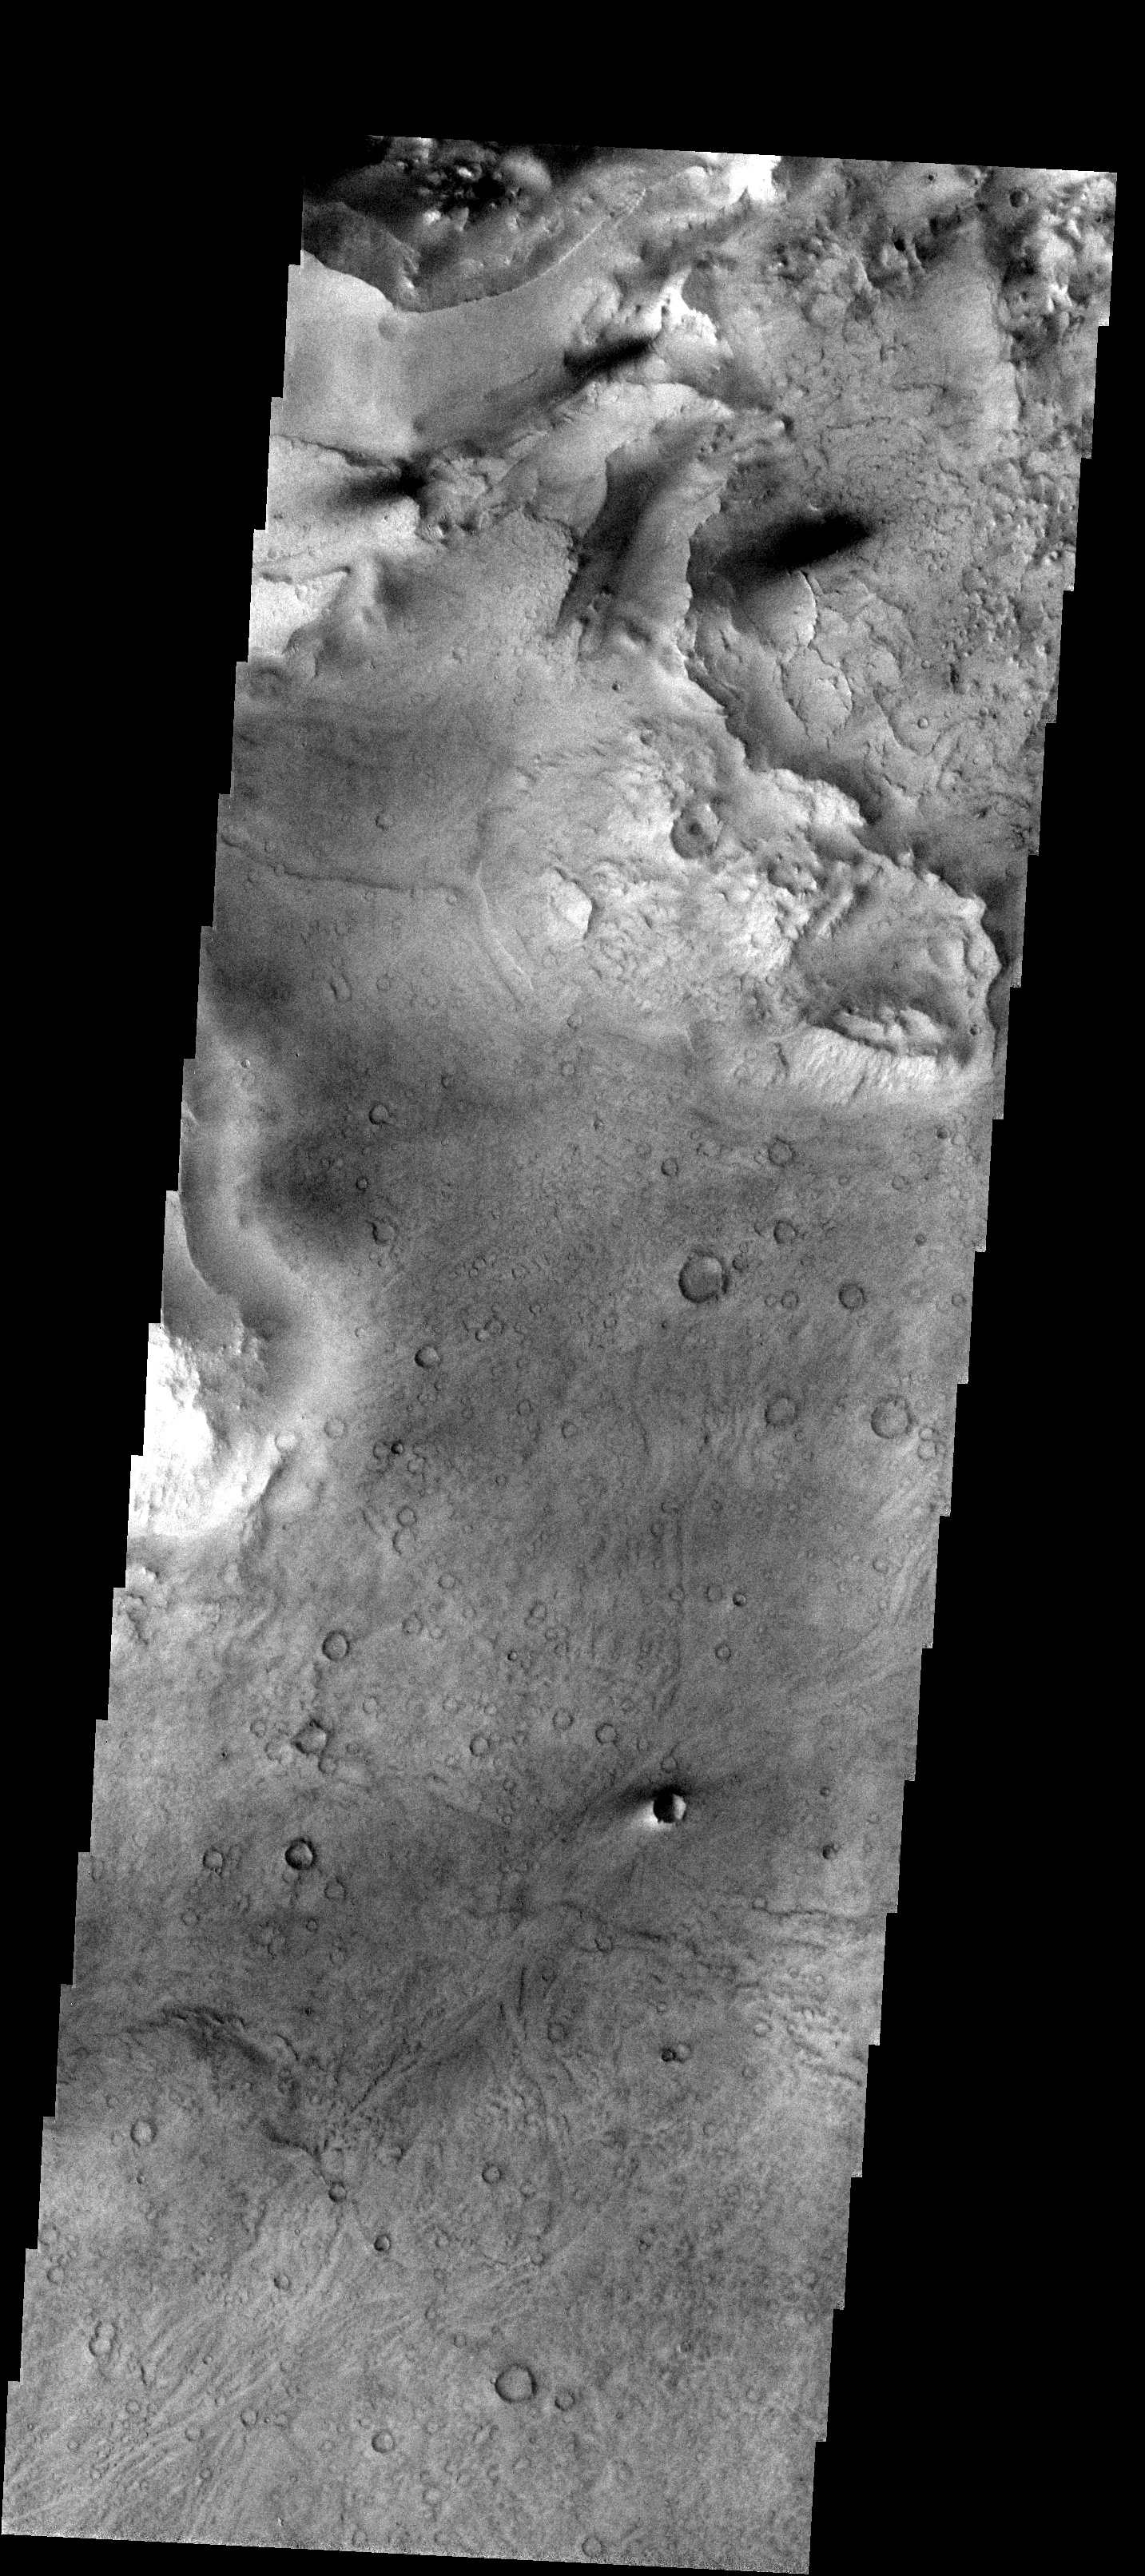

Erosion and what it Reveals

Released 20 November 2003

This image is located near the boundary between Syrtis Major and Isidis Planitia. The top of the image shows rough material that has eroded away from the lower portion of the image, revealing an underlying surface that has many small craters. It also reveals an ancient flow lobe that is barely discernible, crossing the southern part of the image (this flow lobe is much easier to see as a smooth region in the context image).

Image information: VIS instrument. Latitude 16.4, Longitude 77.9 East (282.1 West). 19 meter/pixel resolution.

Note: this THEMIS visual image has not been radiometrically nor geometrically calibrated for this preliminary release. An empirical correction has been performed to remove instrumental effects. A linear shift has been applied in the cross-track and down-track direction to approximate spacecraft and planetary motion. Fully calibrated and geometrically projected images will be released through the Planetary Data System in accordance with Project policies at a later time.

NASA’s Jet Propulsion Laboratory manages the 2001 Mars Odyssey mission for NASA’s Office of Space Science, Washington, D.C. The Thermal Emission Imaging System (THEMIS) was developed by Arizona State University, Tempe, in collaboration with Raytheon Santa Barbara Remote Sensing. The THEMIS investigation is led by Dr. Philip Christensen at Arizona State University. Lockheed Martin Astronautics, Denver, is the prime contractor for the Odyssey project, and developed and built the orbiter. Mission operations are conducted jointly from Lockheed Martin and from JPL, a division of the California Institute of Technology in Pasadena.

Credit: NASA/JPL/Arizona State University